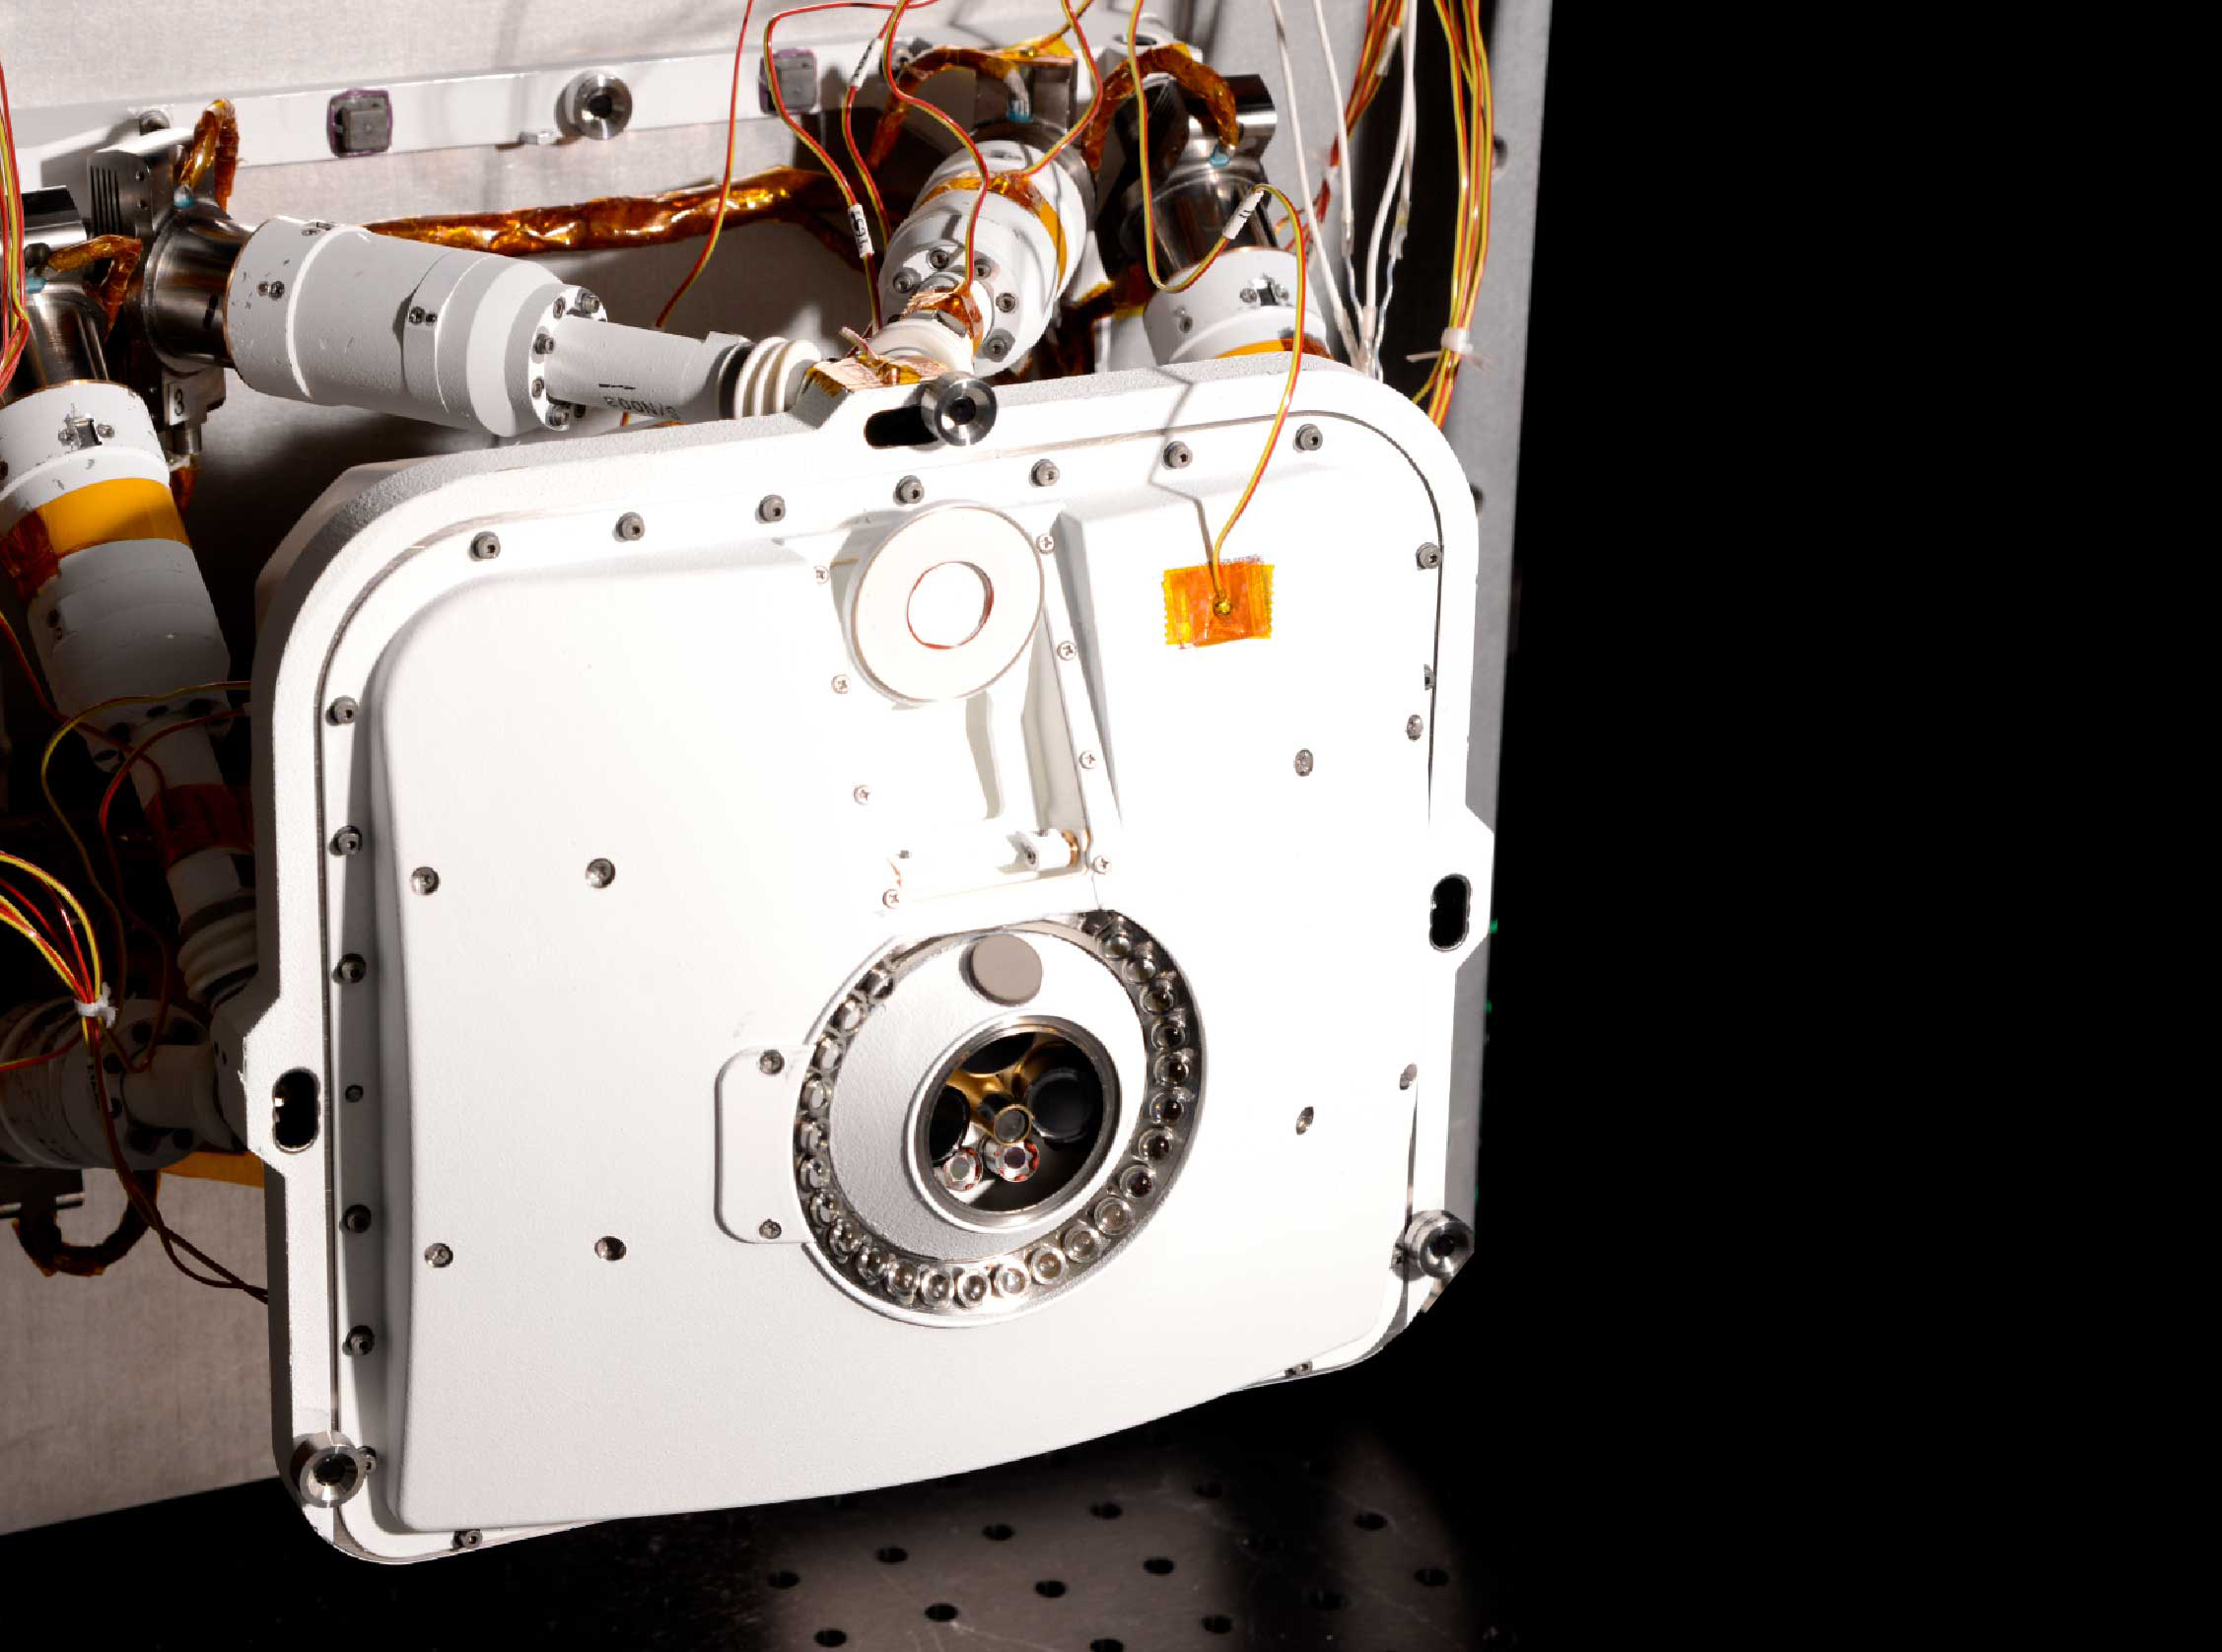

Perseverance’s PIXL Opens its Dust Cover

The Planetary Instrument for X-ray Lithochemistry (PIXL) opens its cover during testing at NASA’s Jet Propulsion Laboratory. Located on the turret at the end of the rover’s robotic arm, the X-ray spectrometer is one of seven instruments aboard Perseverance and will help search for signs of ancient microbial life in rocks.

Both PIXL and Perseverance were built and are operated by JPL, a division of Caltech, in Southern California.

Credit: NASA/JPL-Caltech